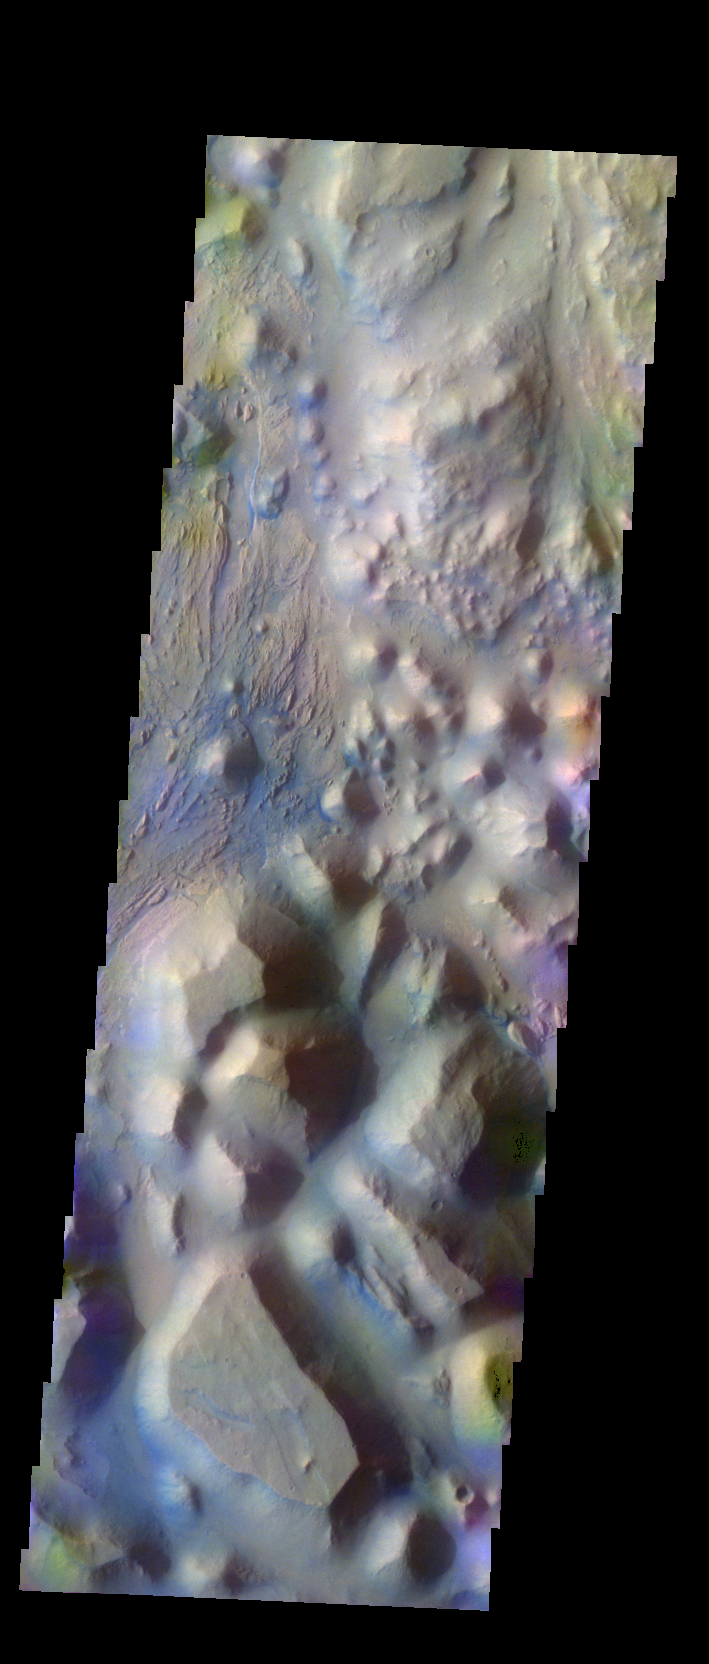

Iani Chaos – False Color

The THEMIS VIS camera contains 5 filters. The data from different filters can be combined in multiple ways to create a false color image. These false color images may reveal subtle variations of the surface not easily identified in a single band image. Today’s false color image shows part of Iani Chaos.

Credit: NASA/JPL-Caltech/ASU